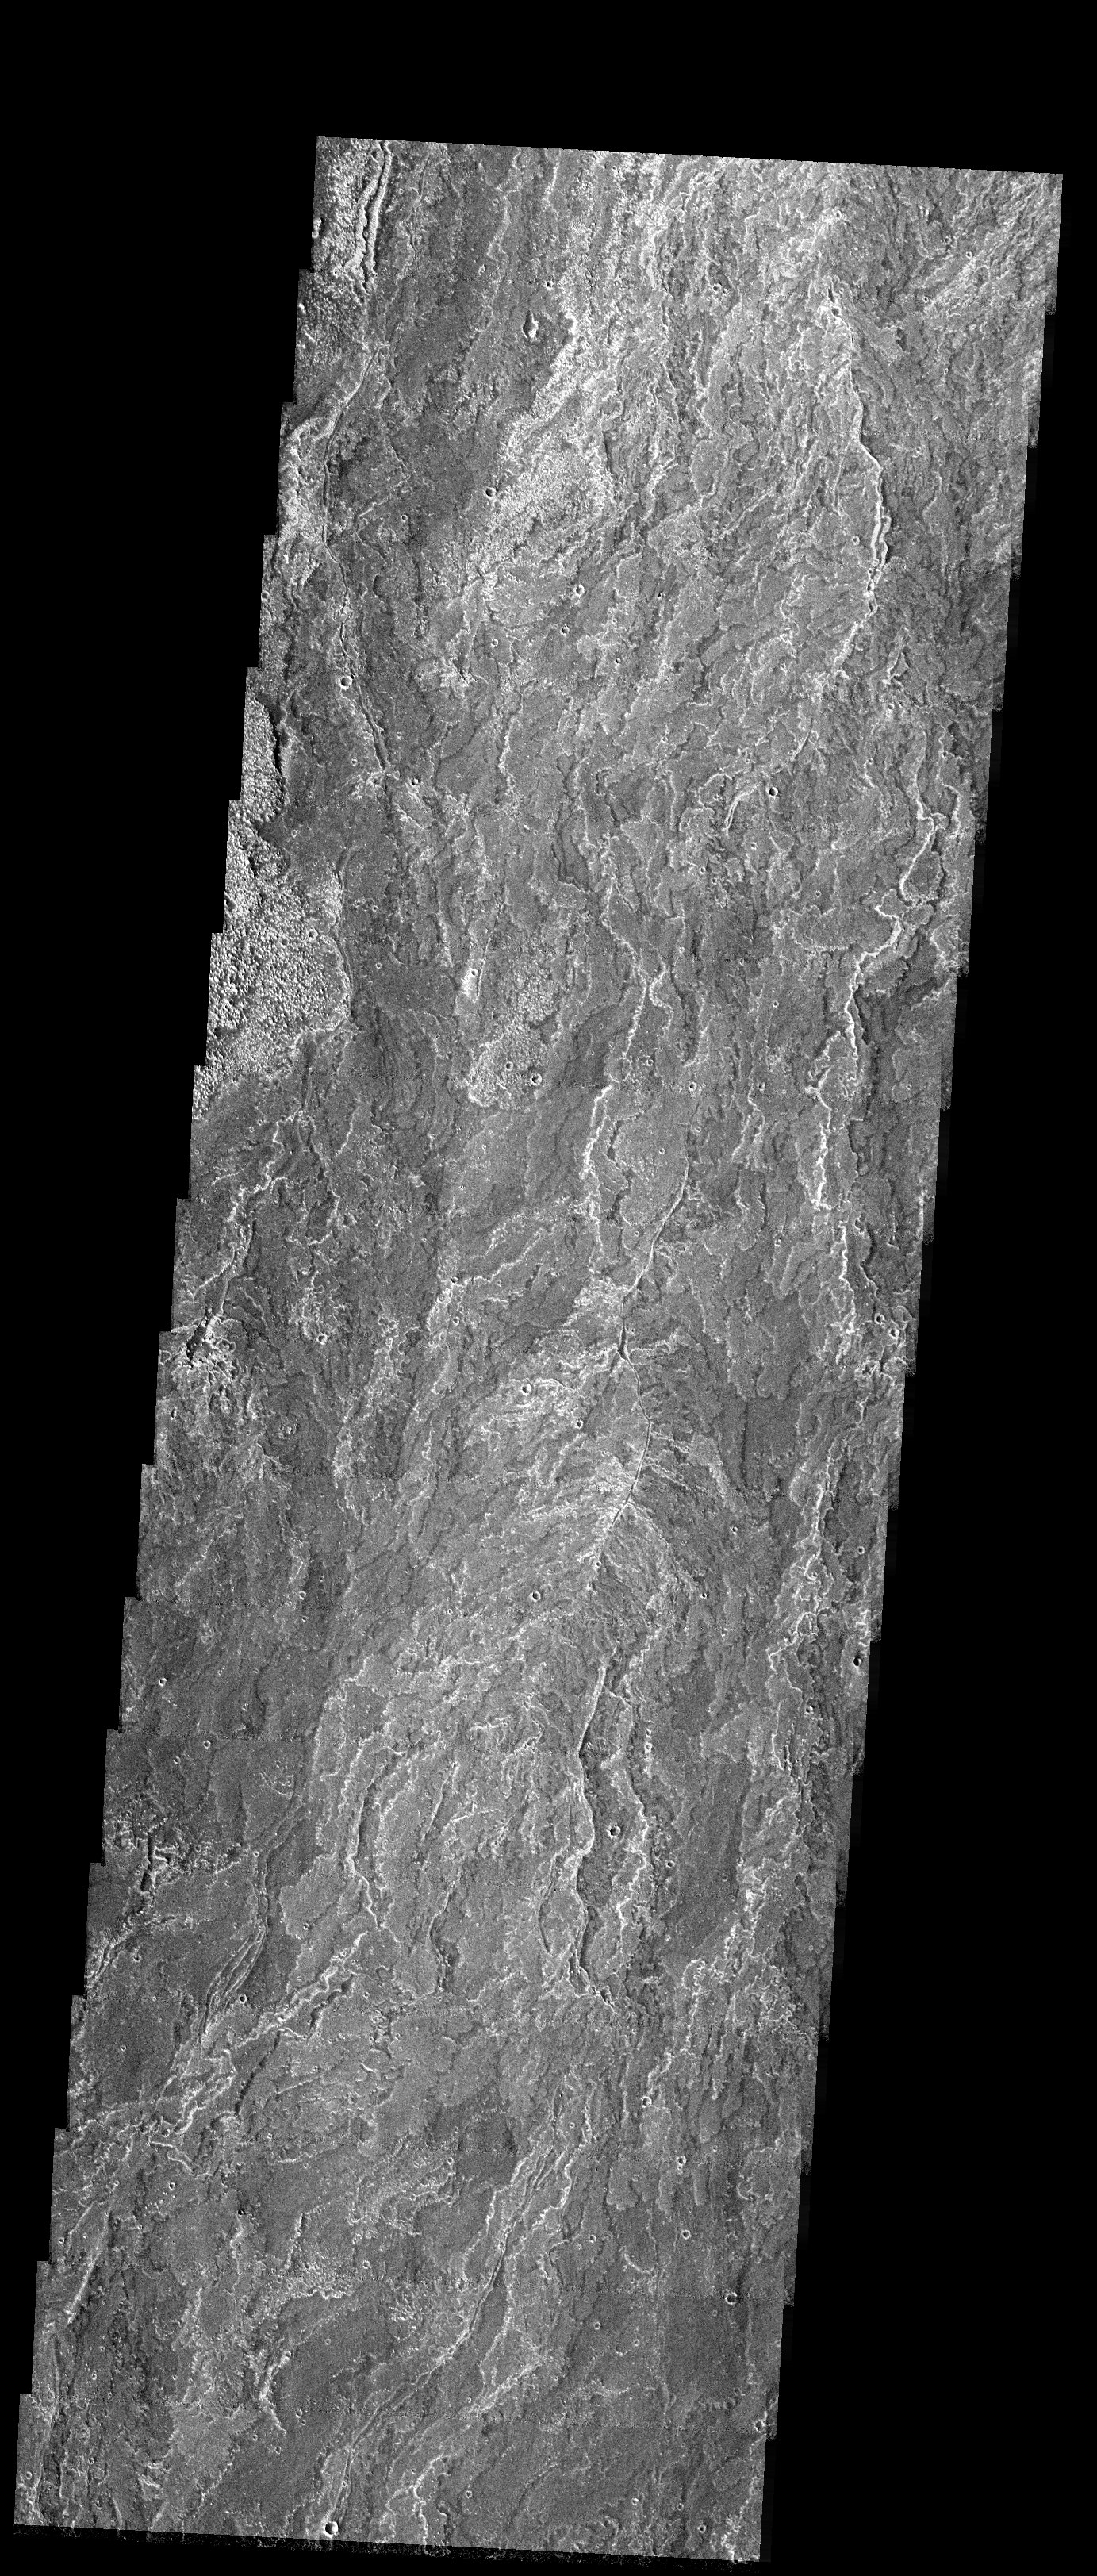

Lava Flows and Surface Textures

Released 17 November 2003

The striking surface textures observed in this THEMIS image taken south of the volcano Arsia Mons are from different erupted lava flows. Many flows extend for several kilometers and are observed to crosscut previous existing flows. The variable surface textures could result from older and younger lava flows, differences in the composition and vessicularity of magma, or different degrees of weathering.

Image information: VIS instrument. Latitude -20.4, Longitude 242.2 East (117.8 West). 19 meter/pixel resolution.

Note: this THEMIS visual image has not been radiometrically nor geometrically calibrated for this preliminary release. An empirical correction has been performed to remove instrumental effects. A linear shift has been applied in the cross-track and down-track direction to approximate spacecraft and planetary motion. Fully calibrated and geometrically projected images will be released through the Planetary Data System in accordance with Project policies at a later time.

NASA’s Jet Propulsion Laboratory manages the 2001 Mars Odyssey mission for NASA’s Office of Space Science, Washington, D.C. The Thermal Emission Imaging System (THEMIS) was developed by Arizona State University, Tempe, in collaboration with Raytheon Santa Barbara Remote Sensing. The THEMIS investigation is led by Dr. Philip Christensen at Arizona State University. Lockheed Martin Astronautics, Denver, is the prime contractor for the Odyssey project, and developed and built the orbiter. Mission operations are conducted jointly from Lockheed Martin and from JPL, a division of the California Institute of Technology in Pasadena.

Credit: NASA/JPL/Arizona State University